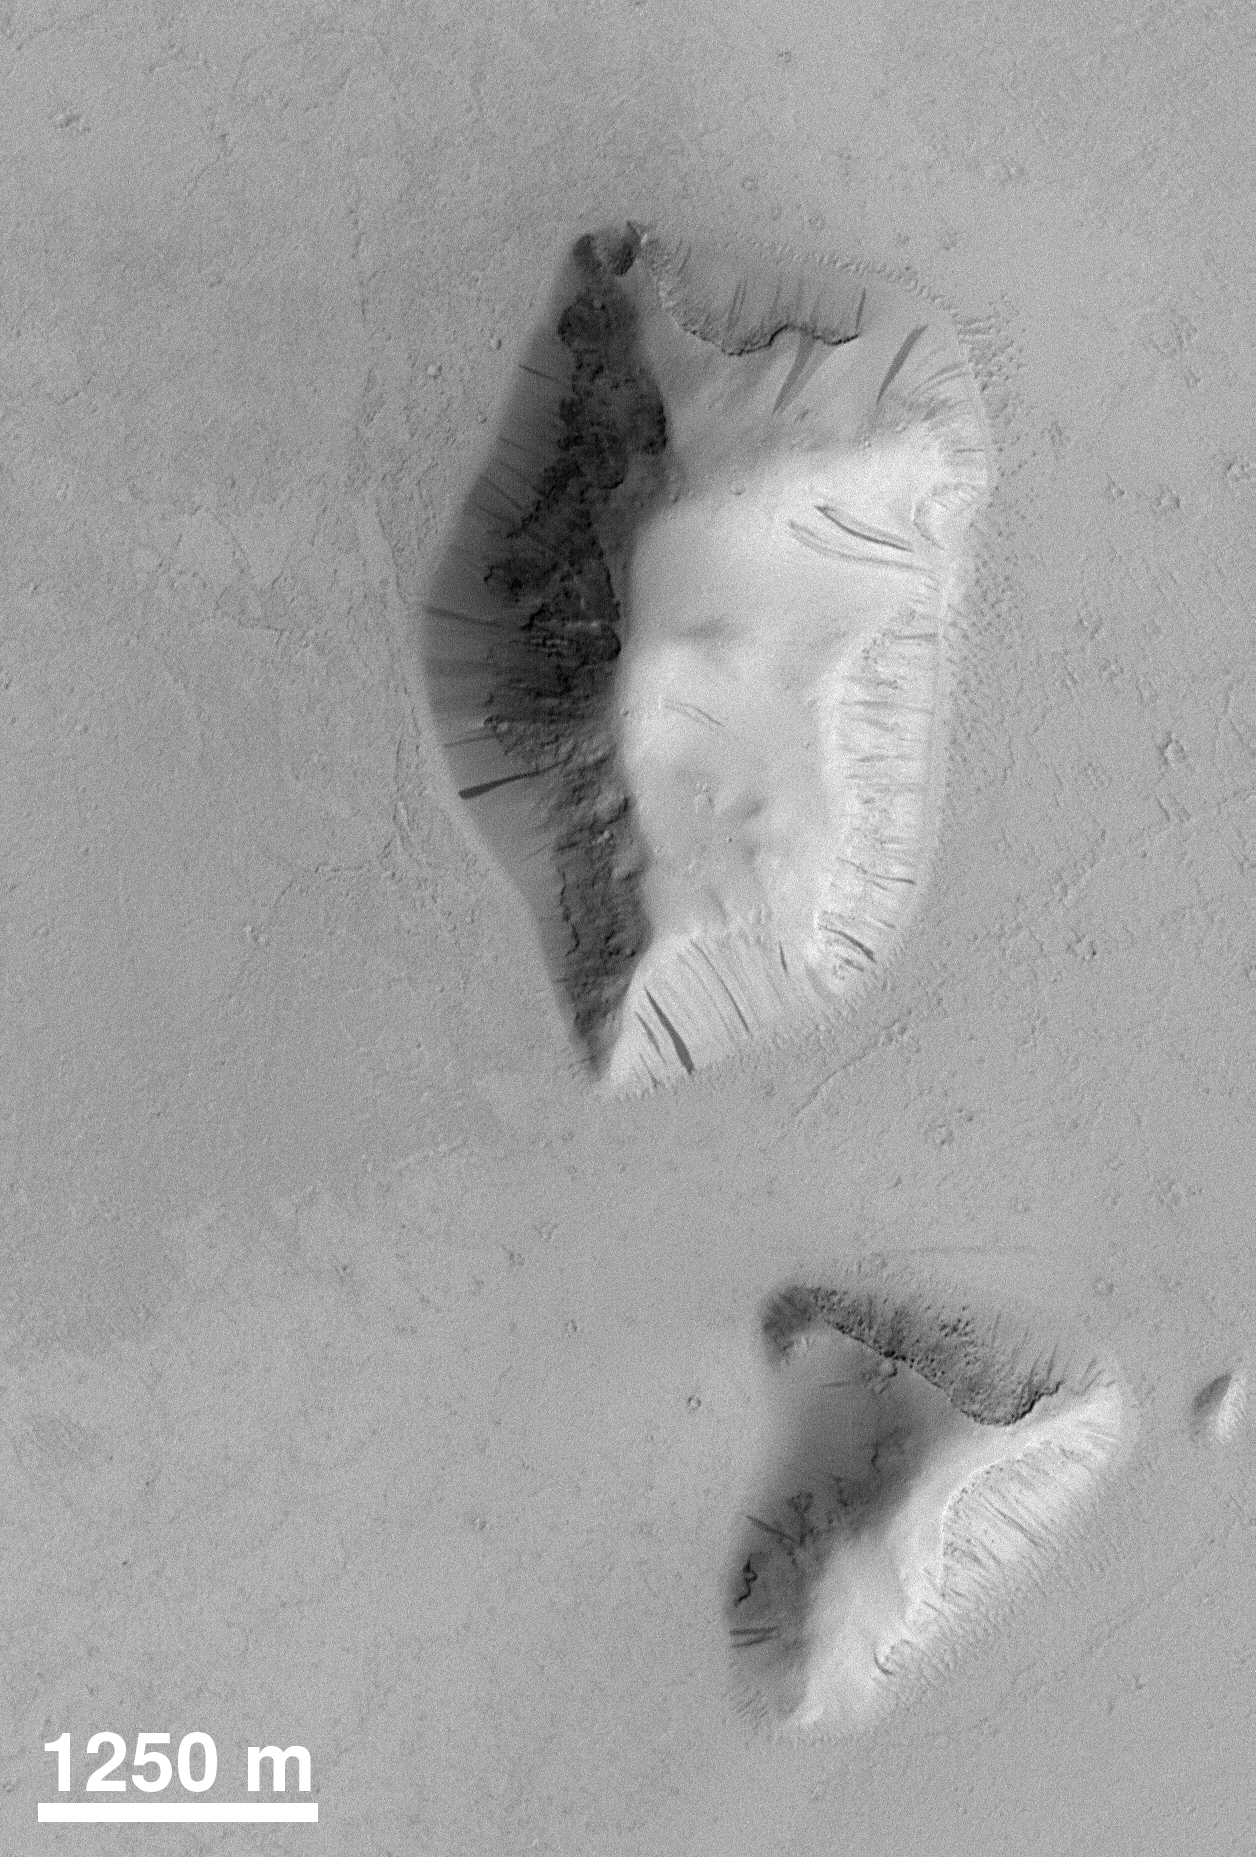

Slope Processes

These two buttes in the Elysium Basin exhibit many small dark streaks on their slopes. Each streak is the result of mass-movement (landslides). Darker streaks appear to be younger than the brighter ones. Image from MOC taken in April 1998.

Credit: NASA/JPL/MSSS